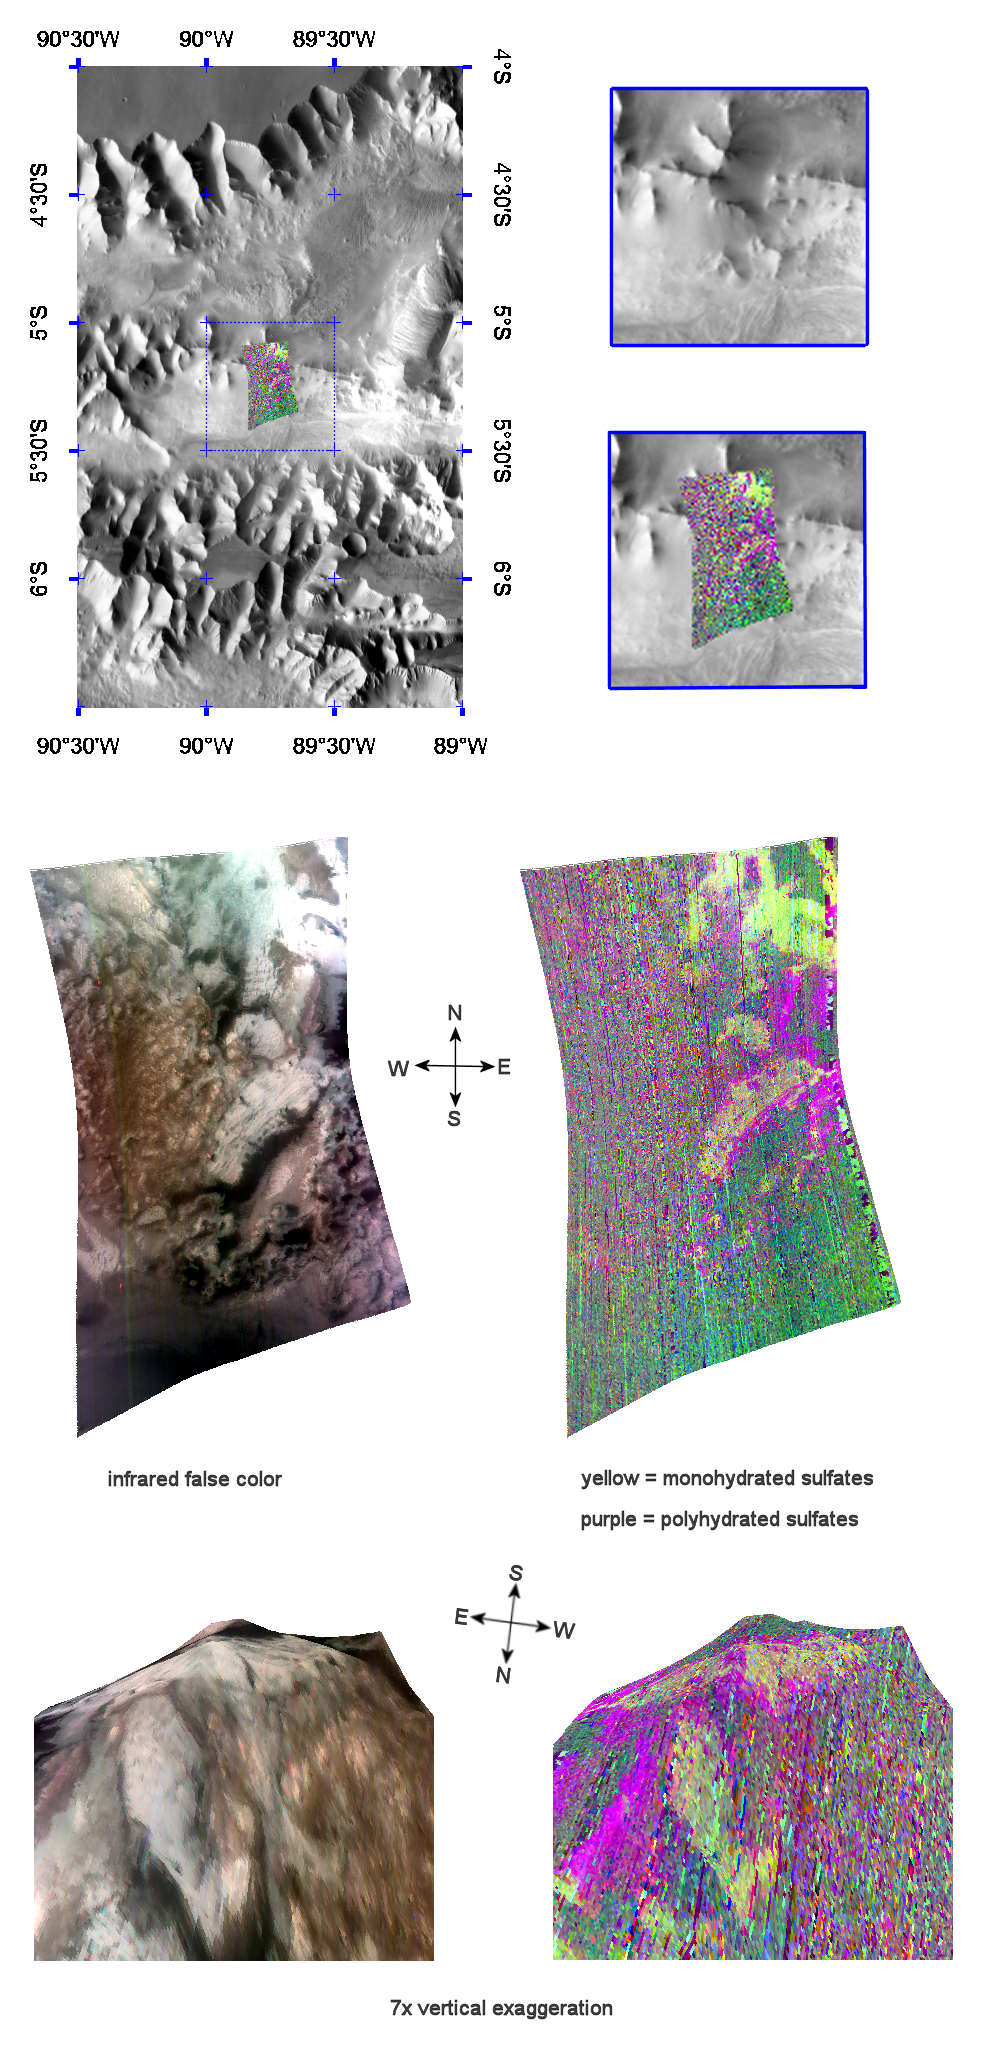

Mono- and Polyhydrated Sulfates in Tithonium Chasma

This image of sulfate-containing deposits in Tithonium Chasma was taken by the Compact Reconnaissance Imaging Spectrometer for Mars (CRISM) at 1538 UTC (11:38 a.m. EDT) on August 31, 2007 near 5.22 degrees south latitude, 270.48 degrees east longitude. CRISM’s image was taken in 544 colors covering 0.36-3.92 micrometers, and shows features as small as 40 meters (132 feet) across. The region covered is just over 10 kilometers (6.2 miles) wide at its narrowest point.

Tithonium Chasma lies at the western end of the Valles Marineris canyon system. It extends approximately east-west for roughly 810 kilometers (503 miles), varies in width from approximately 10 to 110 kilometers (6 to 68 miles), and cuts into the Martian surface to a maximum depth of roughly 6 kilometers (4 miles).

The top panel in the montage above shows the location of the CRISM image on a mosaic taken by the Mars Odyssey spacecraft’s Thermal Emission Imaging System (THEMIS). The CRISM data covers an area centered on a ridge of erosion-resistant rock.

The center left image, an infrared false color image, reveals banded, light-colored material draped on the ridge. The center right image unveils the mineralogical composition of the area, with yellow representing monohydrated sulfates (sulfates with one water molecule incorporated into each molecule of the mineral) and purple polyhydrated sulfates (sulfates with multiple waters per mineral molecule).

The lower two images are renderings of data draped over topography with 7 times vertical exaggeration. These images provide a view of the topography and reveal how the sulfate deposits both cover and flank the ridge. Brighter, monohydrated sulfate (yellow) deposits revealed in the lower right image lies along the ridge’s northwest side and fall off into a small valley or depression, while darker polyhydrated sulfates (purple) lie along the ridge’s northeast flank. A deposit of both mono- and polyhydrated sulfates spanning the ridge near its crest also appears to be coarsely banded.

CRISM is one of six science instruments on NASA’s Mars Reconnaissance Orbiter. Led by The Johns Hopkins University Applied Physics Laboratory, Laurel, Md., the CRISM team includes expertise from universities, government agencies and small businesses in the United States and abroad. NASA’s Jet Propulsion Laboratory, a division of the California Institute of Technology in Pasadena, manages the Mars Reconnaissance Orbiter and the Mars Science Laboratory for NASA’s Science Mission Directorate, Washington. Lockheed Martin Space Systems, Denver, built the orbiter.

Credit: NASA/JPL/JHUAPL